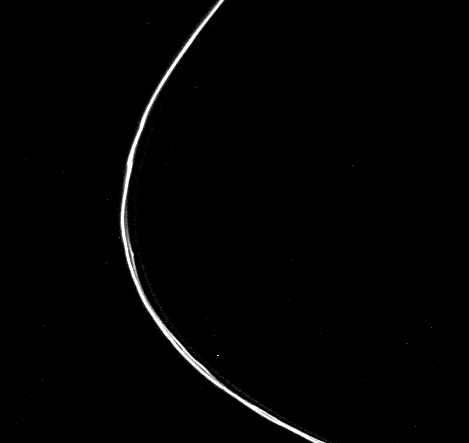

Saturn’s F-ring

The three separate components of Saturn’s F-ring are seen in this image taken by NASA’s Voyager l on Nov. 12, 1980, from a range of 750,000 kilometers (466,000) miles. Two prominent bright strands appear twisted and kinked, while the fainter, innermost third strand largely lacks such non-uniformities. The kinking appearance of the ring may be caused by the gravitational perturbations of two nearby satellites — S-13 on the outside and S-14 on the inside — or the effect may be caused by electromagnetic forces upon small F-ring particles. The Voyager project is managed for NASA by the Jet Propulsion Laboratory, Pasadena, Calif.

Credit: NASA/JPL